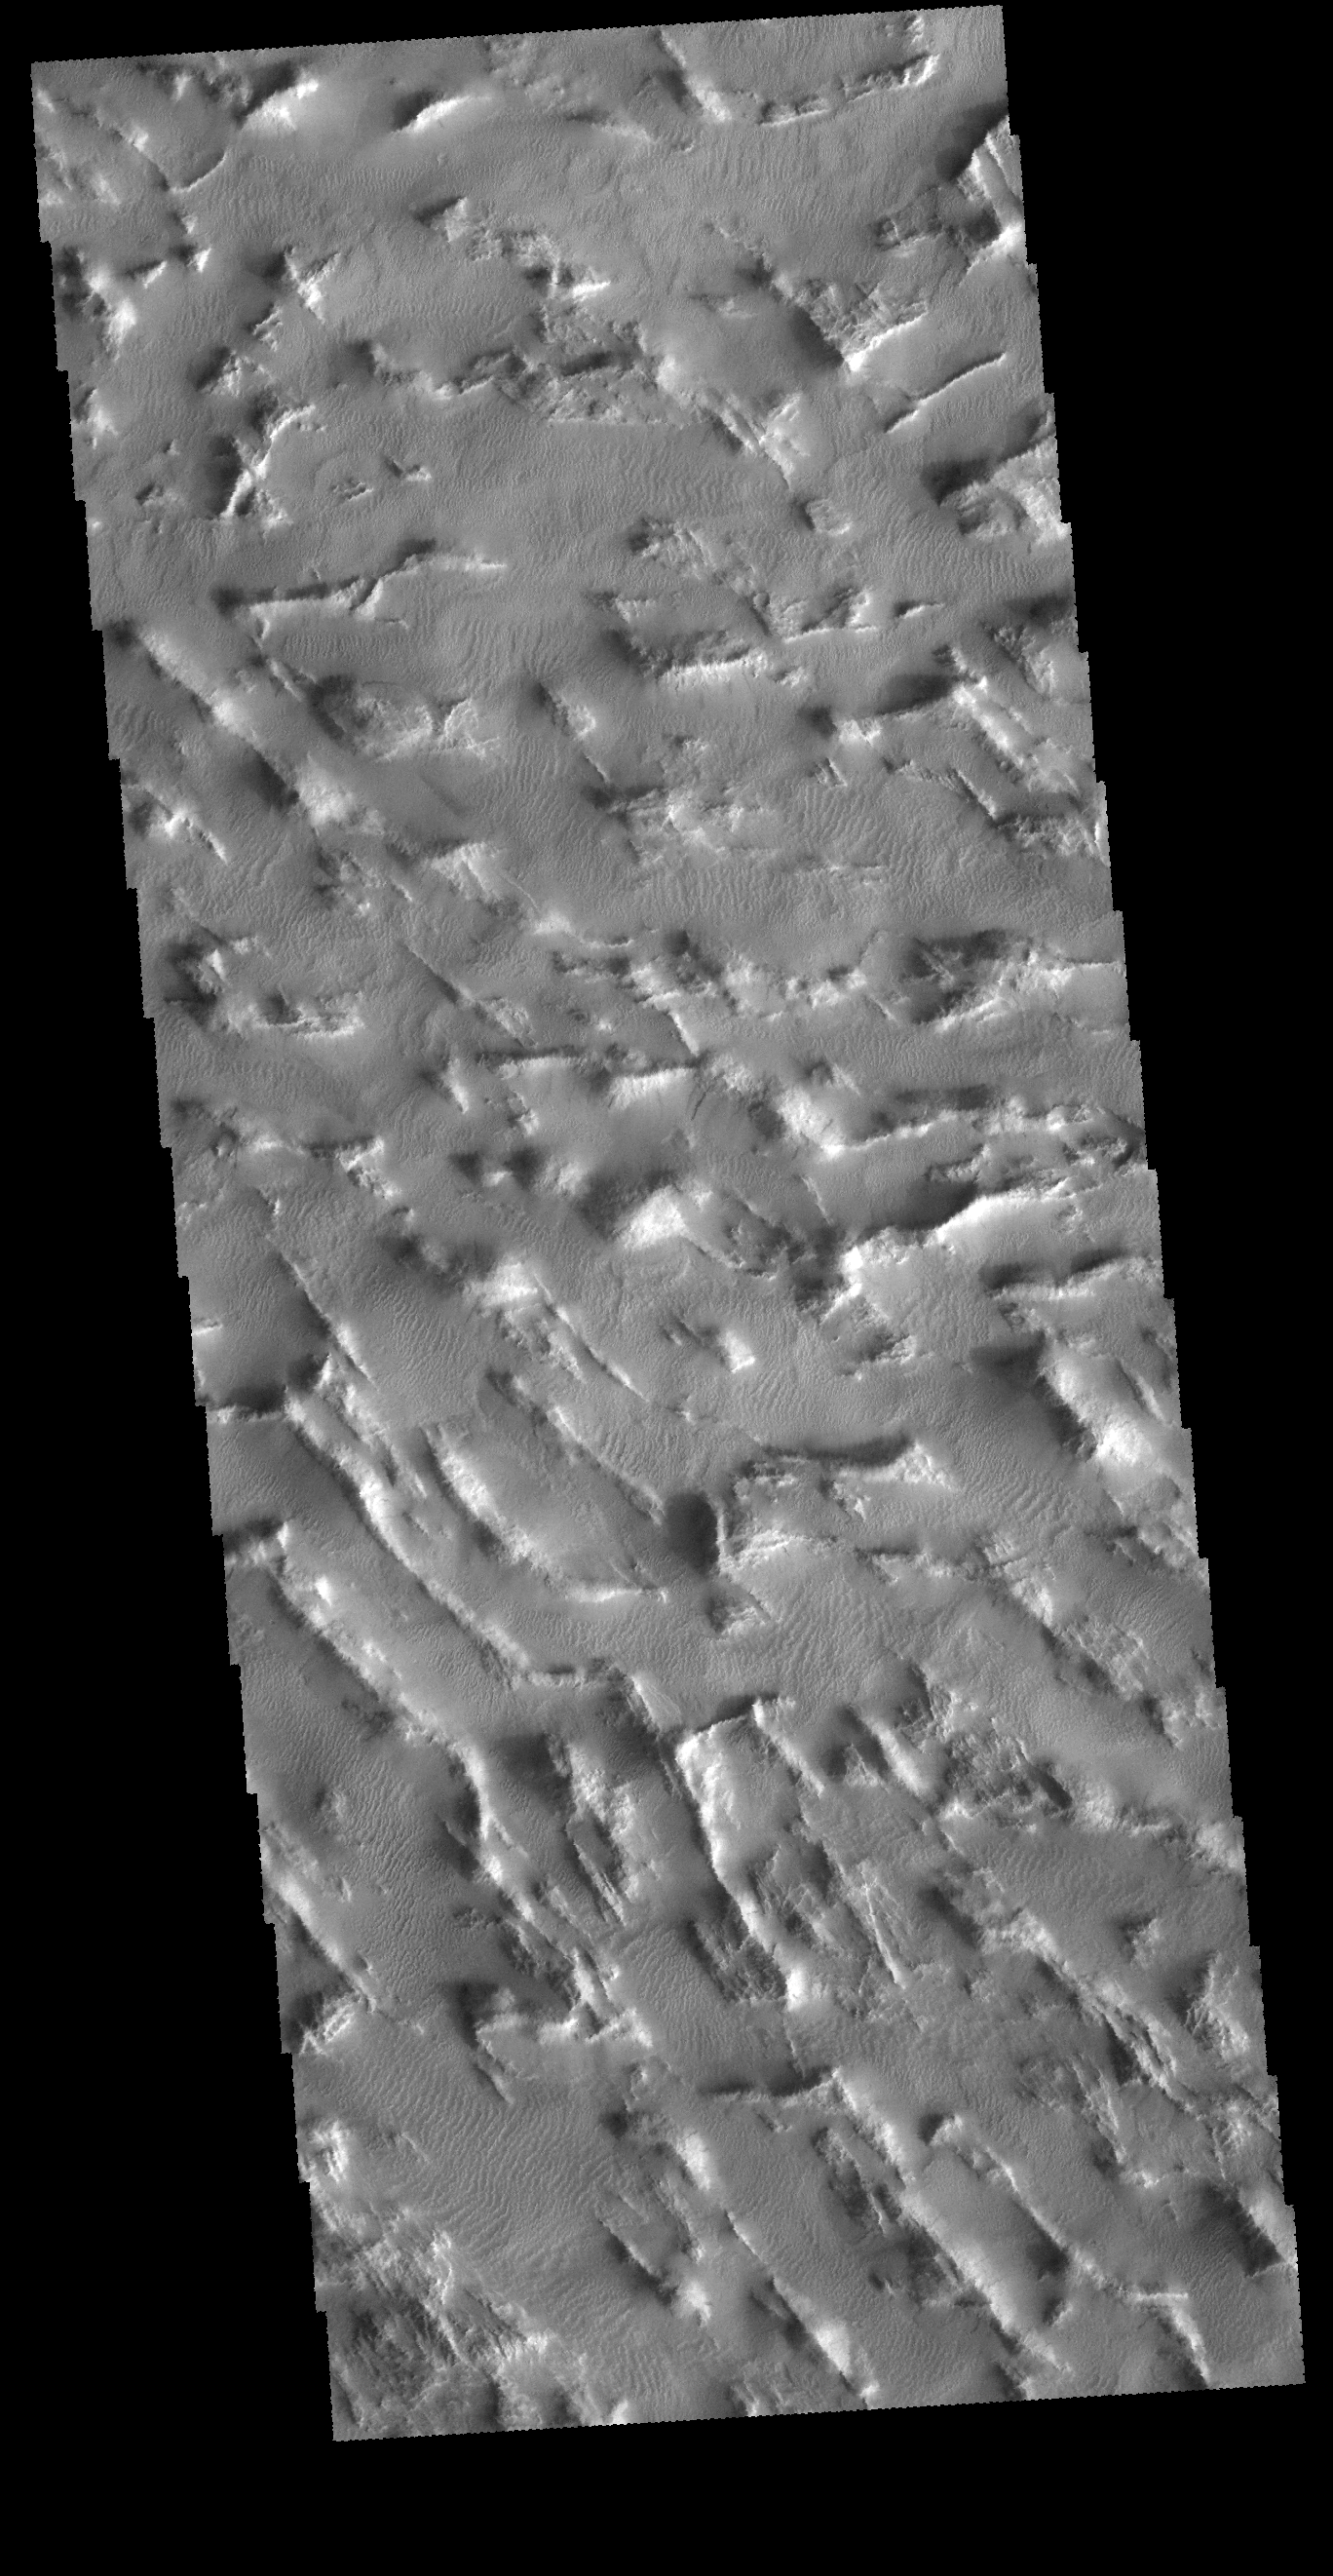

Gigas Sulci

Today’s VIS image shows a small portion of Gigas Sulci. Located in the Tharsis region, these small linear ridges follow two trends at angle to each other, one toward the upper left corner and the other generally across from right to left. Small dunes are located between the ridges. The ridges were most likely formed by tectonic activity.

Credit: NASA/JPL-Caltech/ASU